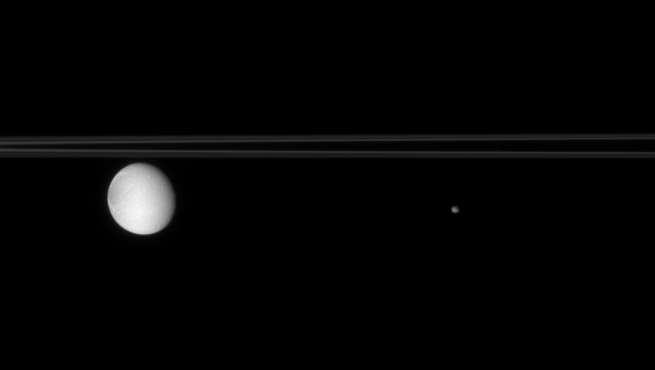

Moons that Share

The two moons pictured here each share their orbits with other bodies.

Dione (1,126 kilometers, or 700 miles across, at left) has two much smaller “Trojan” moons, Helene and Polydeuces (not seen here), that orbit 60 degrees in front of and behind it in its orbit. Epimetheus (116 kilometers, or 72 miles across, at right) shares its orbital path with Janus, and the two moons swap positions every few years — one moving just a bit closer to Saturn and the other moving slightly farther away.

This view looks toward the unilluminated side of the rings from less than a degree above the ringplane.

The image was taken in visible light with the Cassini spacecraft narrow-angle camera on July 28, 2007. Cassini was approximately 2.9 million kilometers (1.8 million miles) from Saturn when it acquired this view. Image scale is 15 kilometers (9 miles) per pixel on Dione.

The Cassini-Huygens mission is a cooperative project of NASA, the European Space Agency and the Italian Space Agency. The Jet Propulsion Laboratory, a division of the California Institute of Technology in Pasadena, manages the mission for NASA’s Science Mission Directorate, Washington, D.C. The Cassini orbiter and its two onboard cameras were designed, developed and assembled at JPL. The imaging operations center is based at the Space Science Institute in Boulder, Colo.

Credit: NASA/JPL/Space Science Institute